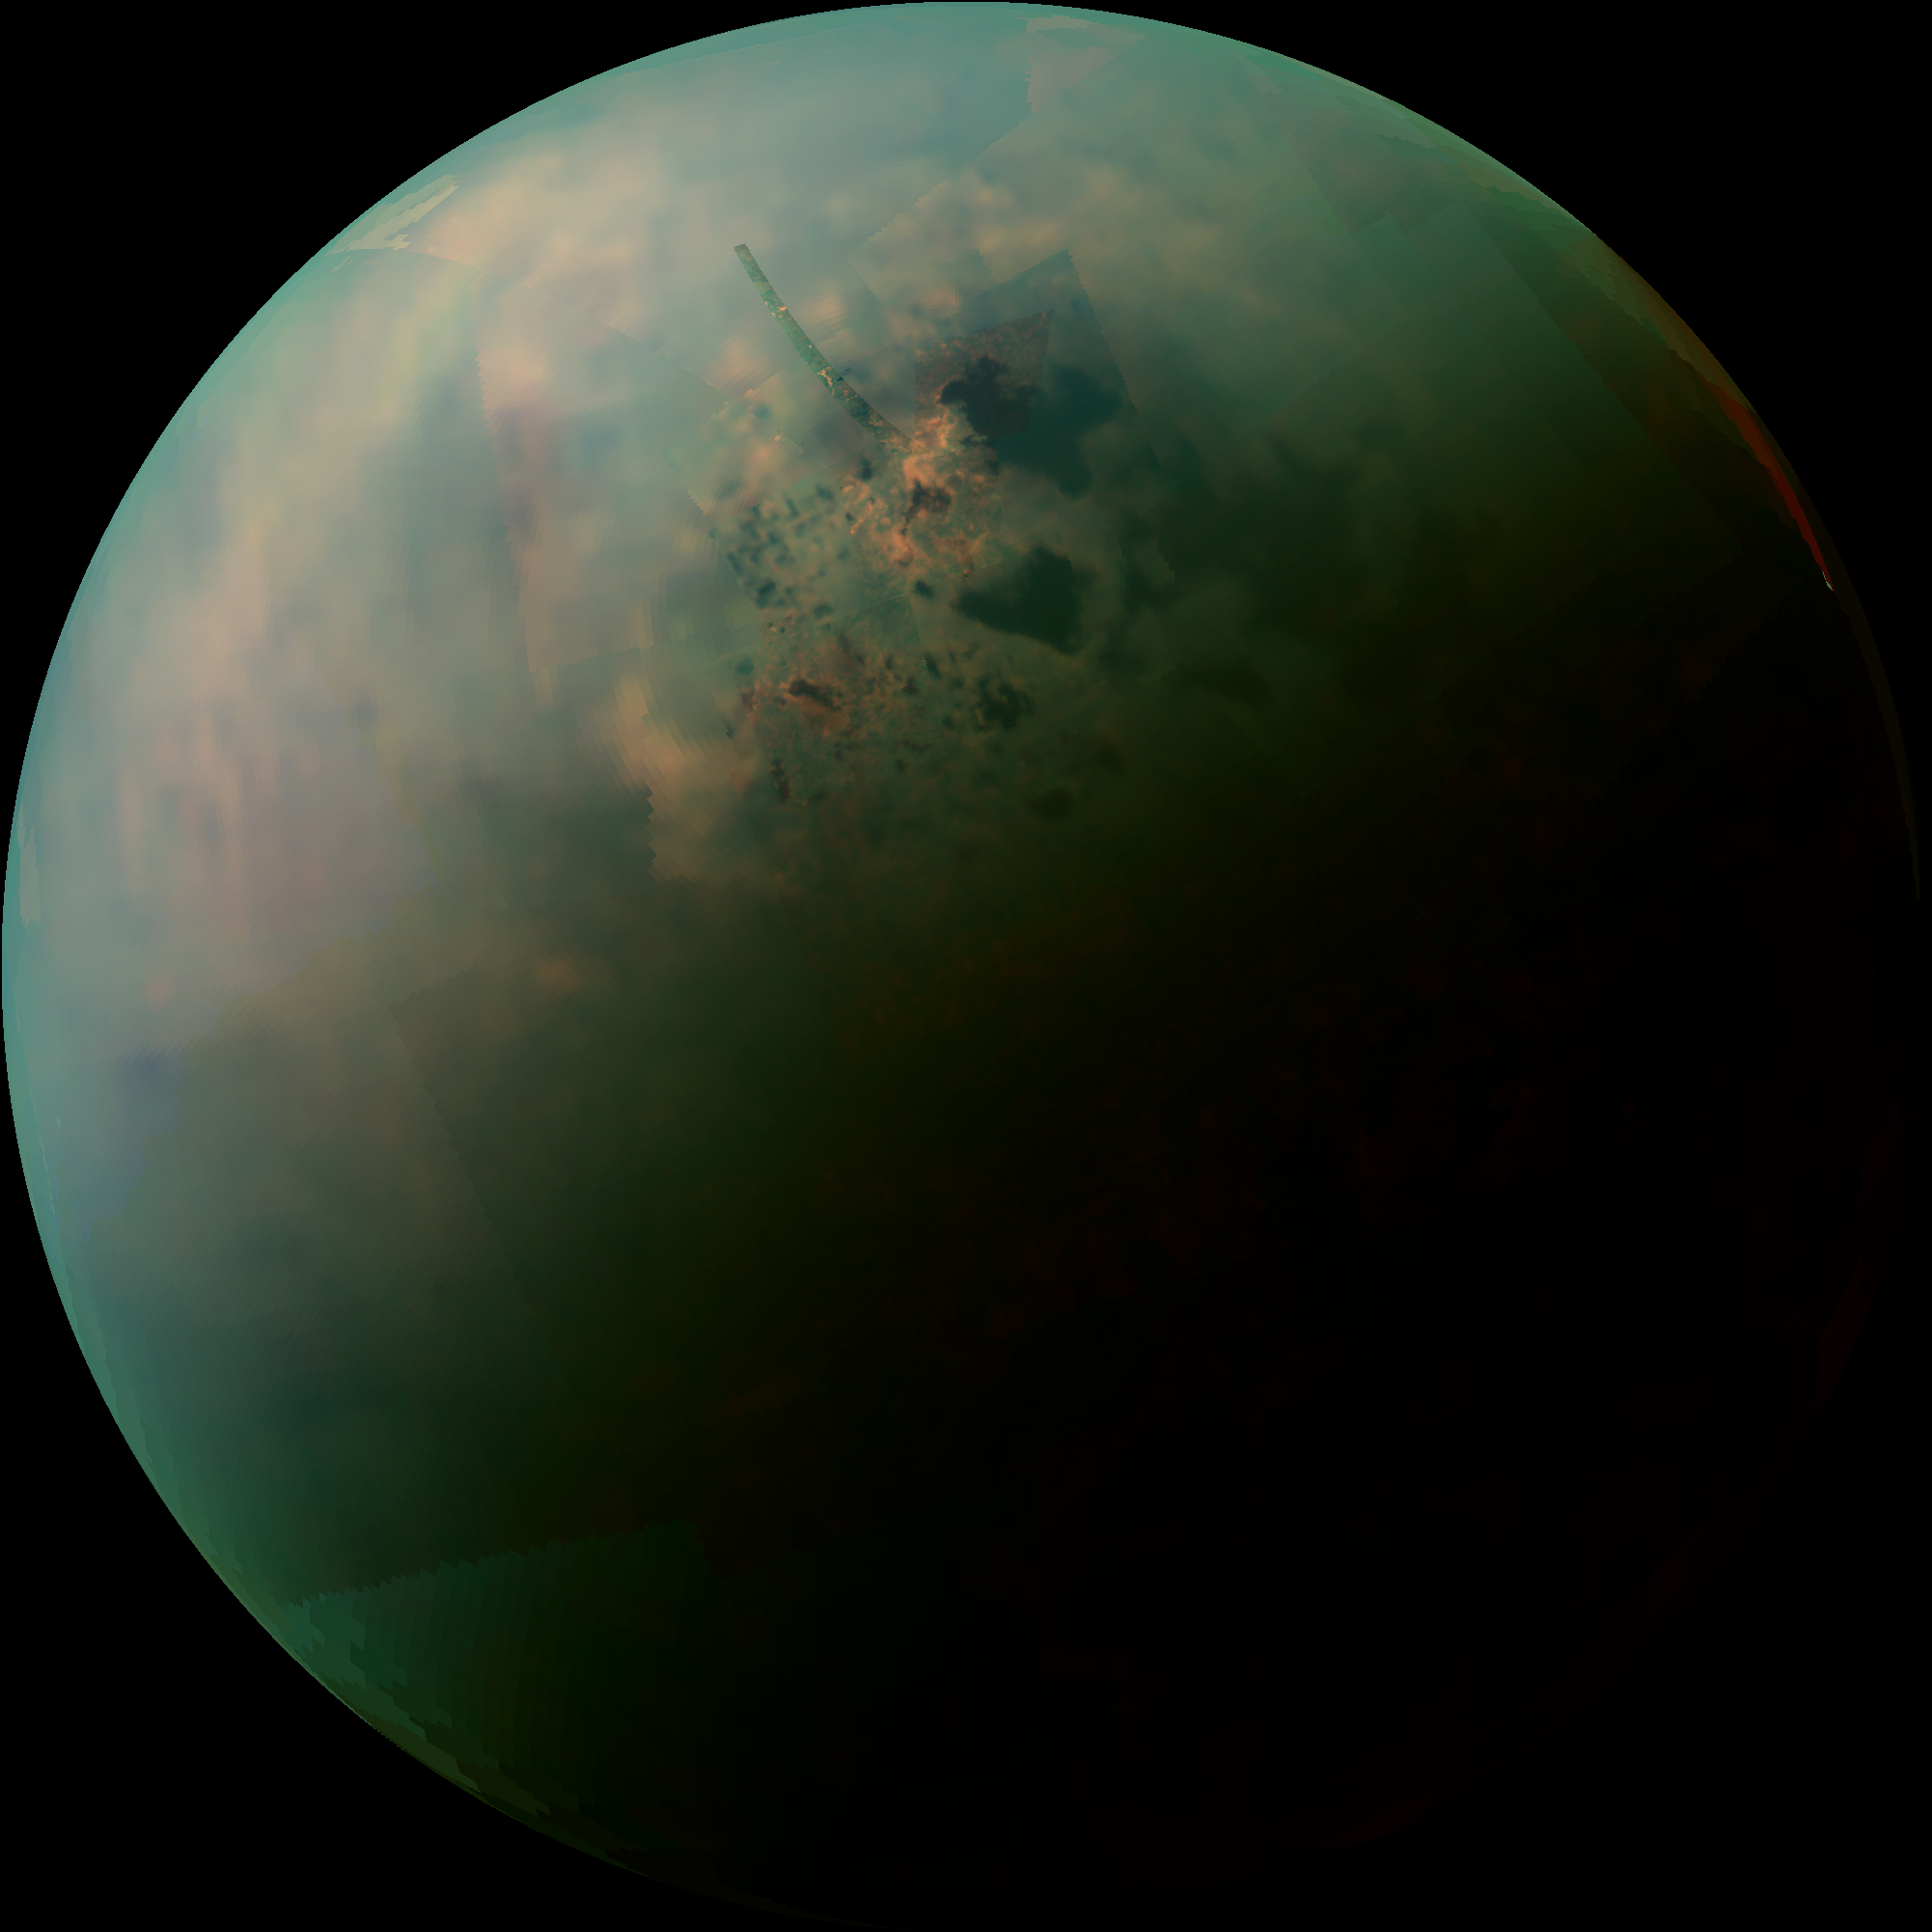

Titan’s Northern Lakes: Salt Flats?

Figure 1

This false-color mosaic, made from infrared data collected by NASA’s Cassini spacecraft, reveals the differences in the composition of surface materials around hydrocarbon lakes at Titan, Saturn’s largest moon. Titan is the only other place in the solar system that we know has stable liquid on its surface, though its lakes are made of liquid ethane and methane rather than liquid water. While there is one large lake and a few smaller ones near Titan’s south pole, almost all of Titan’s lakes appear near the moon’s north pole.

Scientists mapped near-infrared colors onto the visible color spectrum. Red in this image was assigned a wavelength of 5 microns (10 times longer than visible light), green 2.0 microns (four times longer than visible light), and blue 1.3 microns (2.6 times longer than visible light).

The orange areas are thought to be evaporite — the Titan equivalent of salt flats on Earth. The evaporated material is thought to be organic chemicals originally from Titan’s haze particles that once dissolved in liquid methane. They appear orange in this image against the greenish backdrop of Titan’s typical bedrock of water ice.

In this mosaic, Kraken Mare, which is Titan’s largest sea and covers about the same area as Earth’s Caspian Sea and Lake Superior combined, can be seen spreading out with many tendrils on the upper right,. The big dark zone up and left of Kraken is Ligeia Mare, the second largest sea. Below Ligeia, shaped similar to a sports fan’s foam finger that points just up from left, is Punga Mare, the third largest Titan Sea. Numerous other smaller lakes dot the area. Titan’s north pole is located in the geographic location just above the end of the “finger” of Punga Mare.

Figure 1 highlights a high-resolution strip and shows the north pole marked with a red cross. Other smaller lakes are also labeled.

The data shown here were obtained by Cassini’s visual and infrared mapping spectrometer during a close flyby of Titan on Sept. 12, 2013.

Until now, the spectrometer has only been able to capture distant, oblique or partial views of this area. The Sept. 12, 2013, flyby provided better viewing geometry. And sunlight has begun to pierce the winter darkness that shrouded Titan’s north pole at the time of Cassini’s arrival in the Saturn system nine years ago. A thick cap of haze that once hung over the north pole has also dissipated as northern summer approaches. And, thankfully, Titan’s beautiful, almost cloudless, rain-free weather continued during this flyby.

The resolution varies across this composite view depending on when each cube of data was acquired, but the best surface sampling is 2 miles (3 kilometers) per pixel.

Views of this area by other Cassini instruments include PIA17471, PIA17472, PIA17473 and PIA14584 from the imaging science subsystem; and PIA10008 and PIA17031 from the radar mapper. An earlier VIMS view can be seen at PIA16845.

The Cassini-Huygens mission is a cooperative project of NASA, the European Space Agency and the Italian Space Agency. The Jet Propulsion Laboratory, a division of the California Institute of Technology in Pasadena, manages the mission for NASA’s Science Mission Directorate, Washington, D.C. The Cassini orbiter and the visual and infrared mapping spectrometer were designed, developed and assembled at JPL. VIMS operations are based at the University of Arizona, Tucson.

Credit: NASA/JPL-Caltech/University of Arizona/University of Idaho